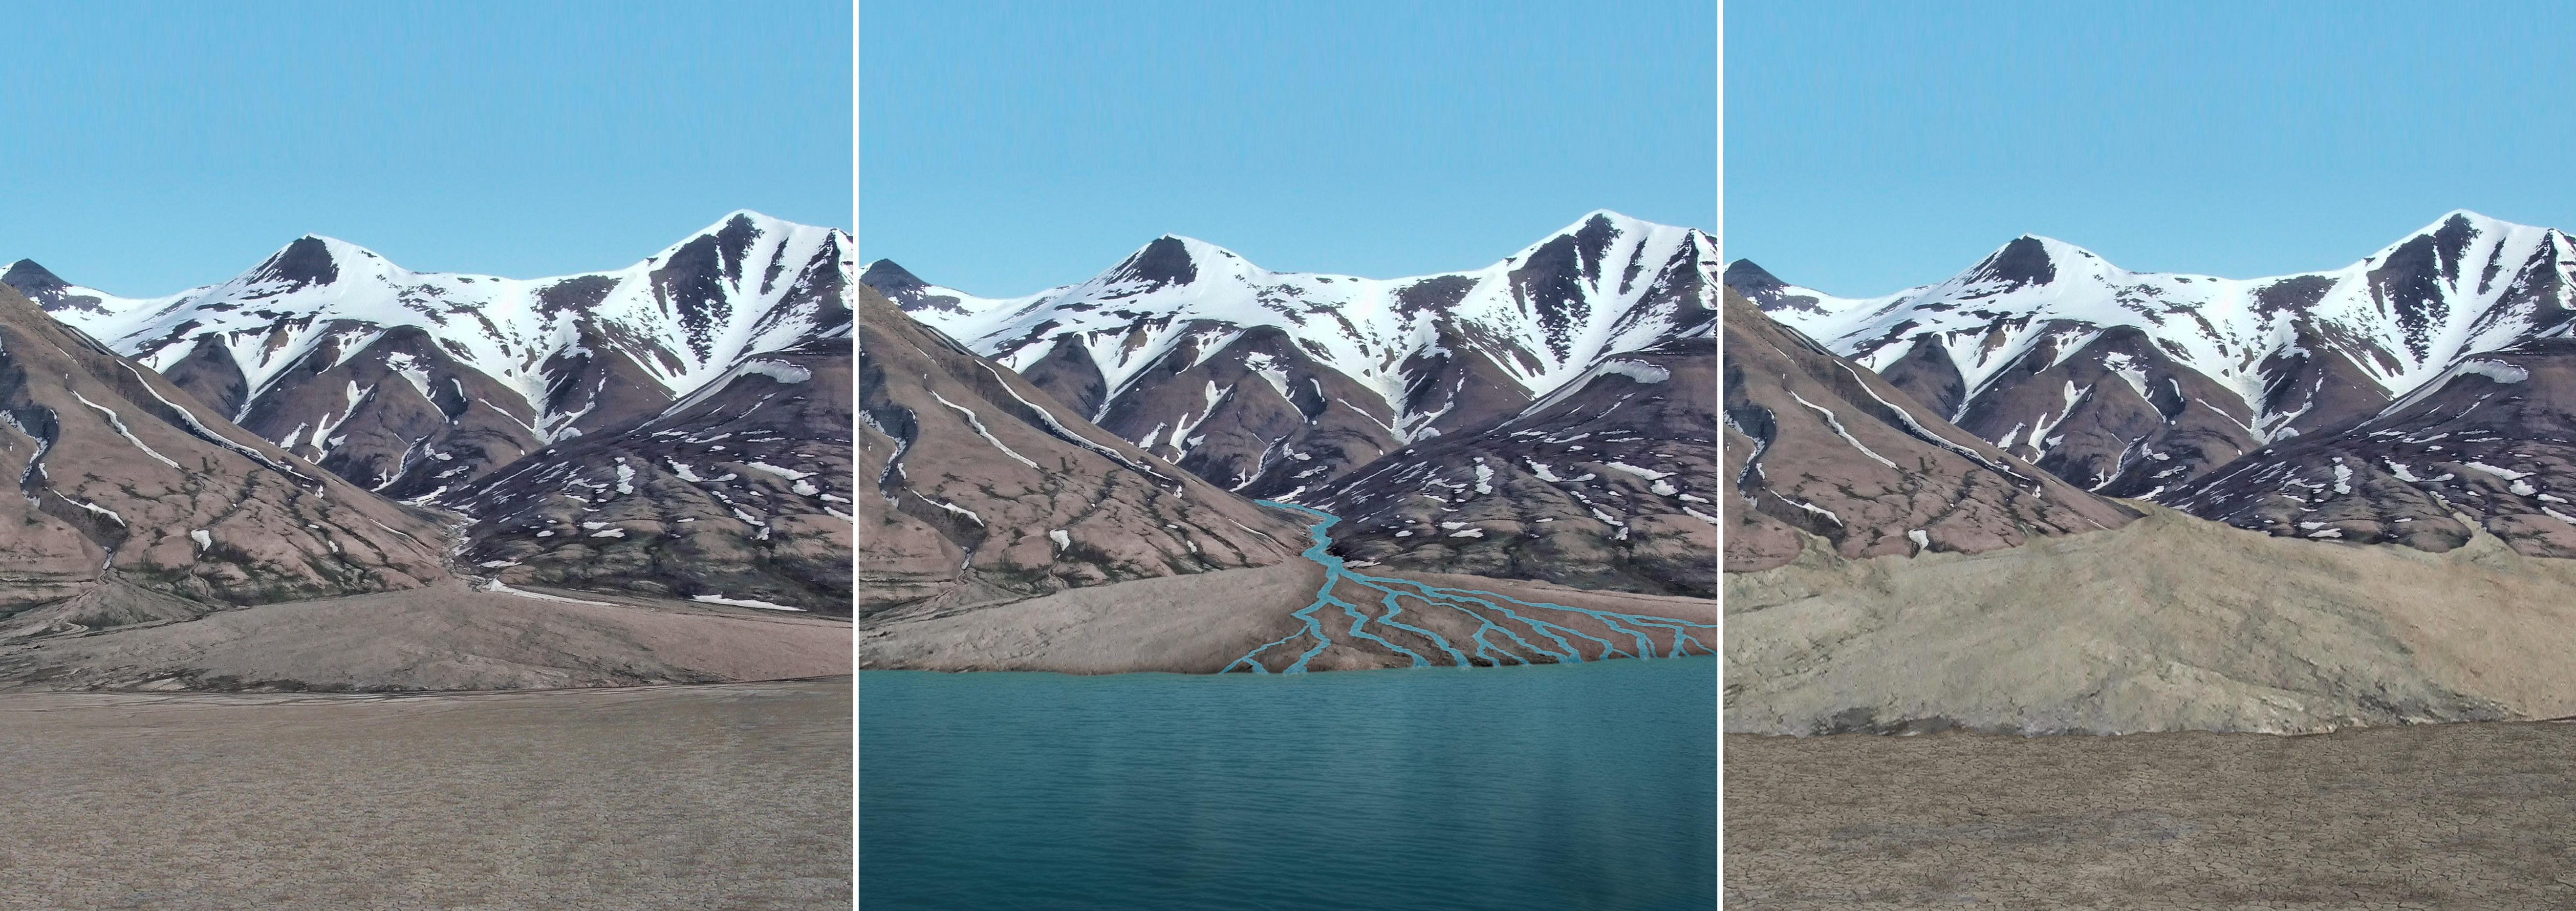

Sediment Accumulation in Dry and Wet Periods

This series of images reconstructs the geology of the region around Mars’ Mount Sharp, where NASA’s Curiosity Mars rover landed and is now driving. The images, taken on Earth in Svalbard, Norway, have been altered for the illustration.

The mountain range serves as the rim of Gale Crater, the crater that surrounds Mount Sharp. In Mars’ past, almost 4 billion years ago, water from snowmelt flowed down the mountain, creating an alluvial fan, delta and lake basin. The region oscillated between wet and dry periods, as illustrated here. A dry period is shown at left, during which rocks in the mountains weather away, creating sediment that is transported down the once-wet river system. The middle panel shows a wet period, where water is flowing. Sediments are transported, building up the fan, delta, and lake floor. In the subsequent dry period shown at right, the water is gone. The exposed fan and lake floor are now at higher elevations due to the transport of sediment during the previous wet period.

This infilling process by sediments, a phenomenon known to occur in topographic basins on Earth, provides a hypothesis for how the lower part of Gale Crater became filled up to a depth of hundreds of yards (meters) or even a kilometer (0.6 mile).

Credit: NASA/JPL-Caltech